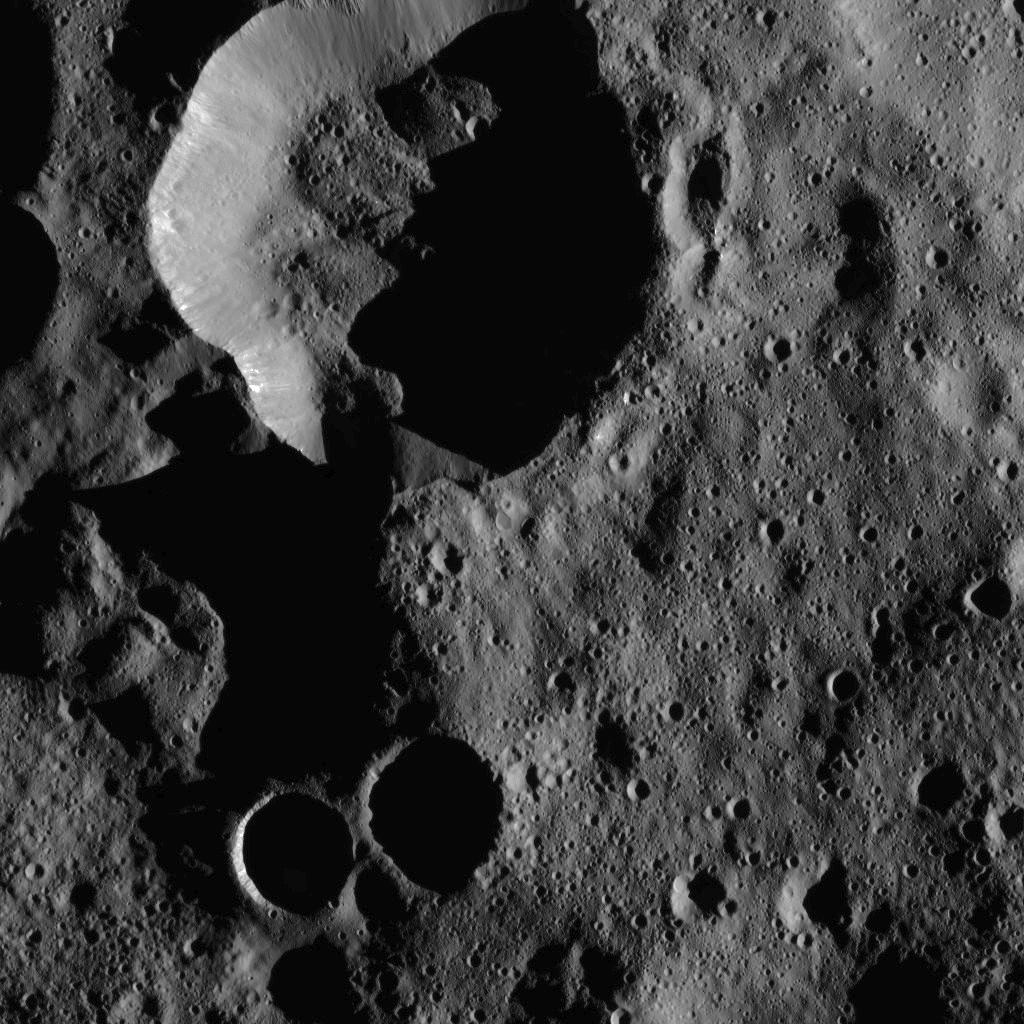

Dawn LAMO Image 41

Heavily-shadowed craters in the northernmost latitudes of Ceres are seen in this view from NASA’s Dawn spacecraft. The image was taken Jan. 25, 2016, from Dawn’s low-altitude mapping orbit of 240 miles (385 kilometers). The image resolution is 120 feet (35 meters) per pixel.

Dawn’s mission is managed by JPL for NASA’s Science Mission Directorate in Washington. Dawn is a project of the directorate’s Discovery Program, managed by NASA’s Marshall Space Flight Center in Huntsville, Alabama. UCLA is responsible for overall Dawn mission science. Orbital ATK, Inc., in Dulles, Virginia, designed and built the spacecraft. The German Aerospace Center, the Max Planck Institute for Solar System Research, the Italian Space Agency and the Italian National Astrophysical Institute are international partners on the mission team.

Credit: NASA/JPL-Caltech/UCLA/MPS/DLR/IDA